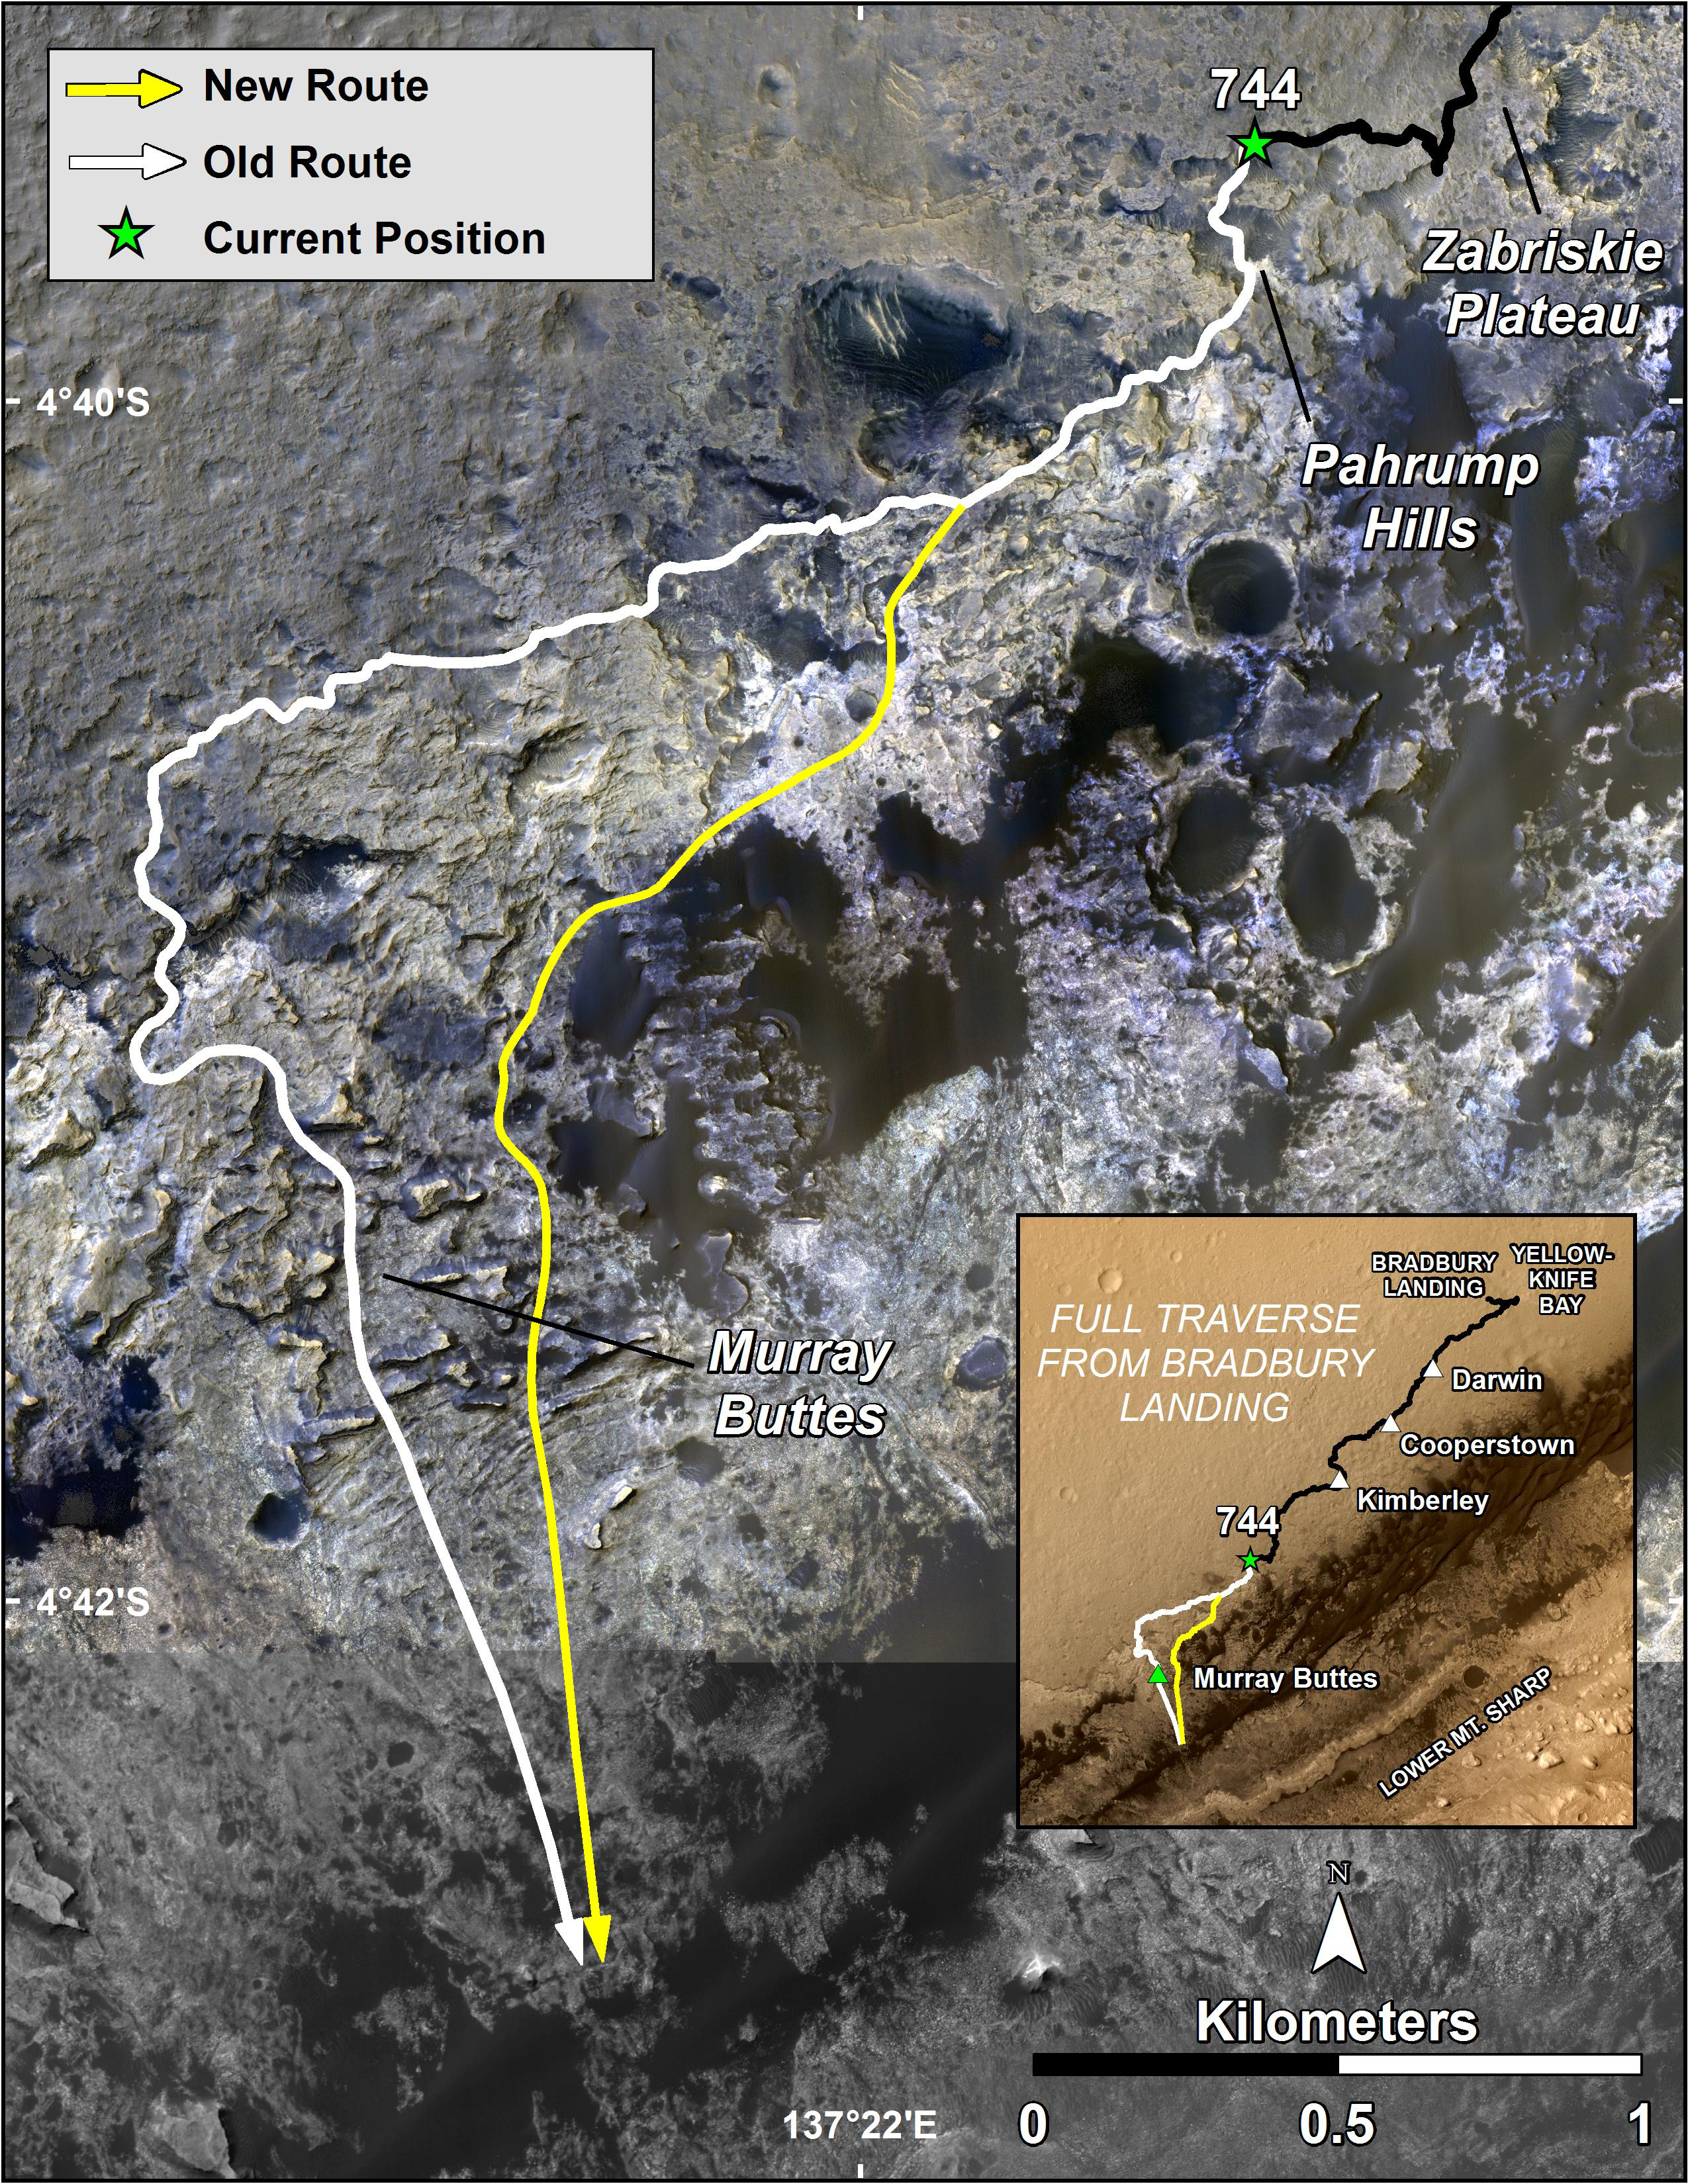

Curiosity’s Next Steps

The route of NASA’s Mars Curiosity rover up the slopes of Mount Sharp on Mars is indicated in yellow in this false-color image. The rover’s current position is marked with a star. After work at “Pahrump Hills,” Curiosity will drive across the “Murray Formation” of rocks via the yellow route, which shortens the distance by almost 330 feet (100 meters) relative to an earlier route, shown in white.

This new route provides excellent access to many features in the Murray Formation. And it will eventually pass by the Murray Formation’s namesake — “Murray Buttes” — previously considered to be the entry point to Mt. Sharp.

The image is composed of color strips taken by the High Resolution Imaging Science Experiment, or HiRISE, on NASA’s Mars Reconnaissance Orbiter. It reveals that the Murray Formation is light-toned relative to rocks of Gale Crater’s plains (Aeolis Palus). This formation continues across the base of Mt. Sharp between Murray Buttes and the Pahrump Hills.

The maps were made using data from NASA’s Mars Reconnaissance Orbiter’s High Resolution Imaging Science Experiment, or HiRISE.

NASA’s Jet Propulsion Laboratory, a division of the California Institute of Technology, Pasadena, manages the Mars Science Laboratory Project for NASA’s Science Mission Directorate, Washington. JPL designed and built the project’s Curiosity rover.

HiRISE is one of six instruments on the Mars Reconnaissance Orbiter. The University of Arizona, Tucson, operates HiRISE, which was built by Ball Aerospace & Technologies Corp., Boulder, Colorado. JPL manages the Mars Reconnaissance Orbiter Project for NASA’s Science Mission Directorate, Washington.

Credit: NASA/JPL-Caltech/Univ. of Arizona